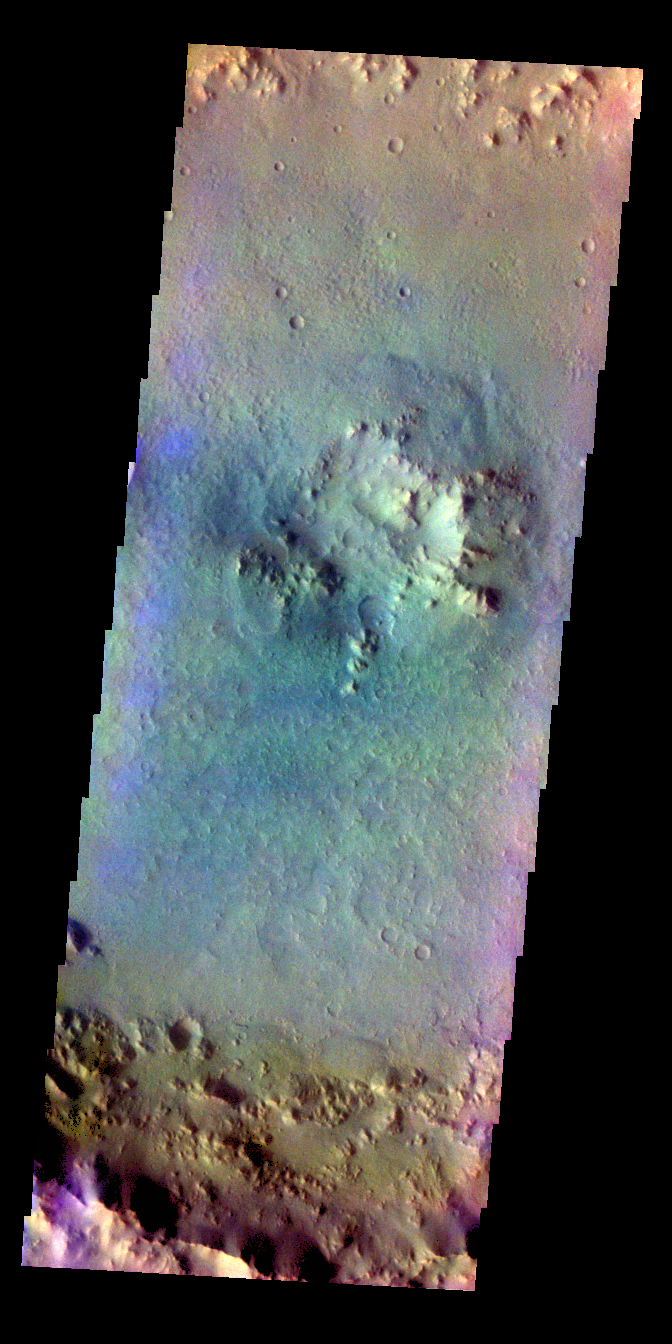

Crater Floor – False Color

The THEMIS VIS camera contains 5 filters. The data from different filters can be combined in multiple ways to create a false color image. These false color images may reveal subtle variations of the surface not easily identified in a single band image. Today’s false color image shows the floor of an unnamed crater in Terra Cimmeria.

Credit: NASA/JPL-Caltech/ASU